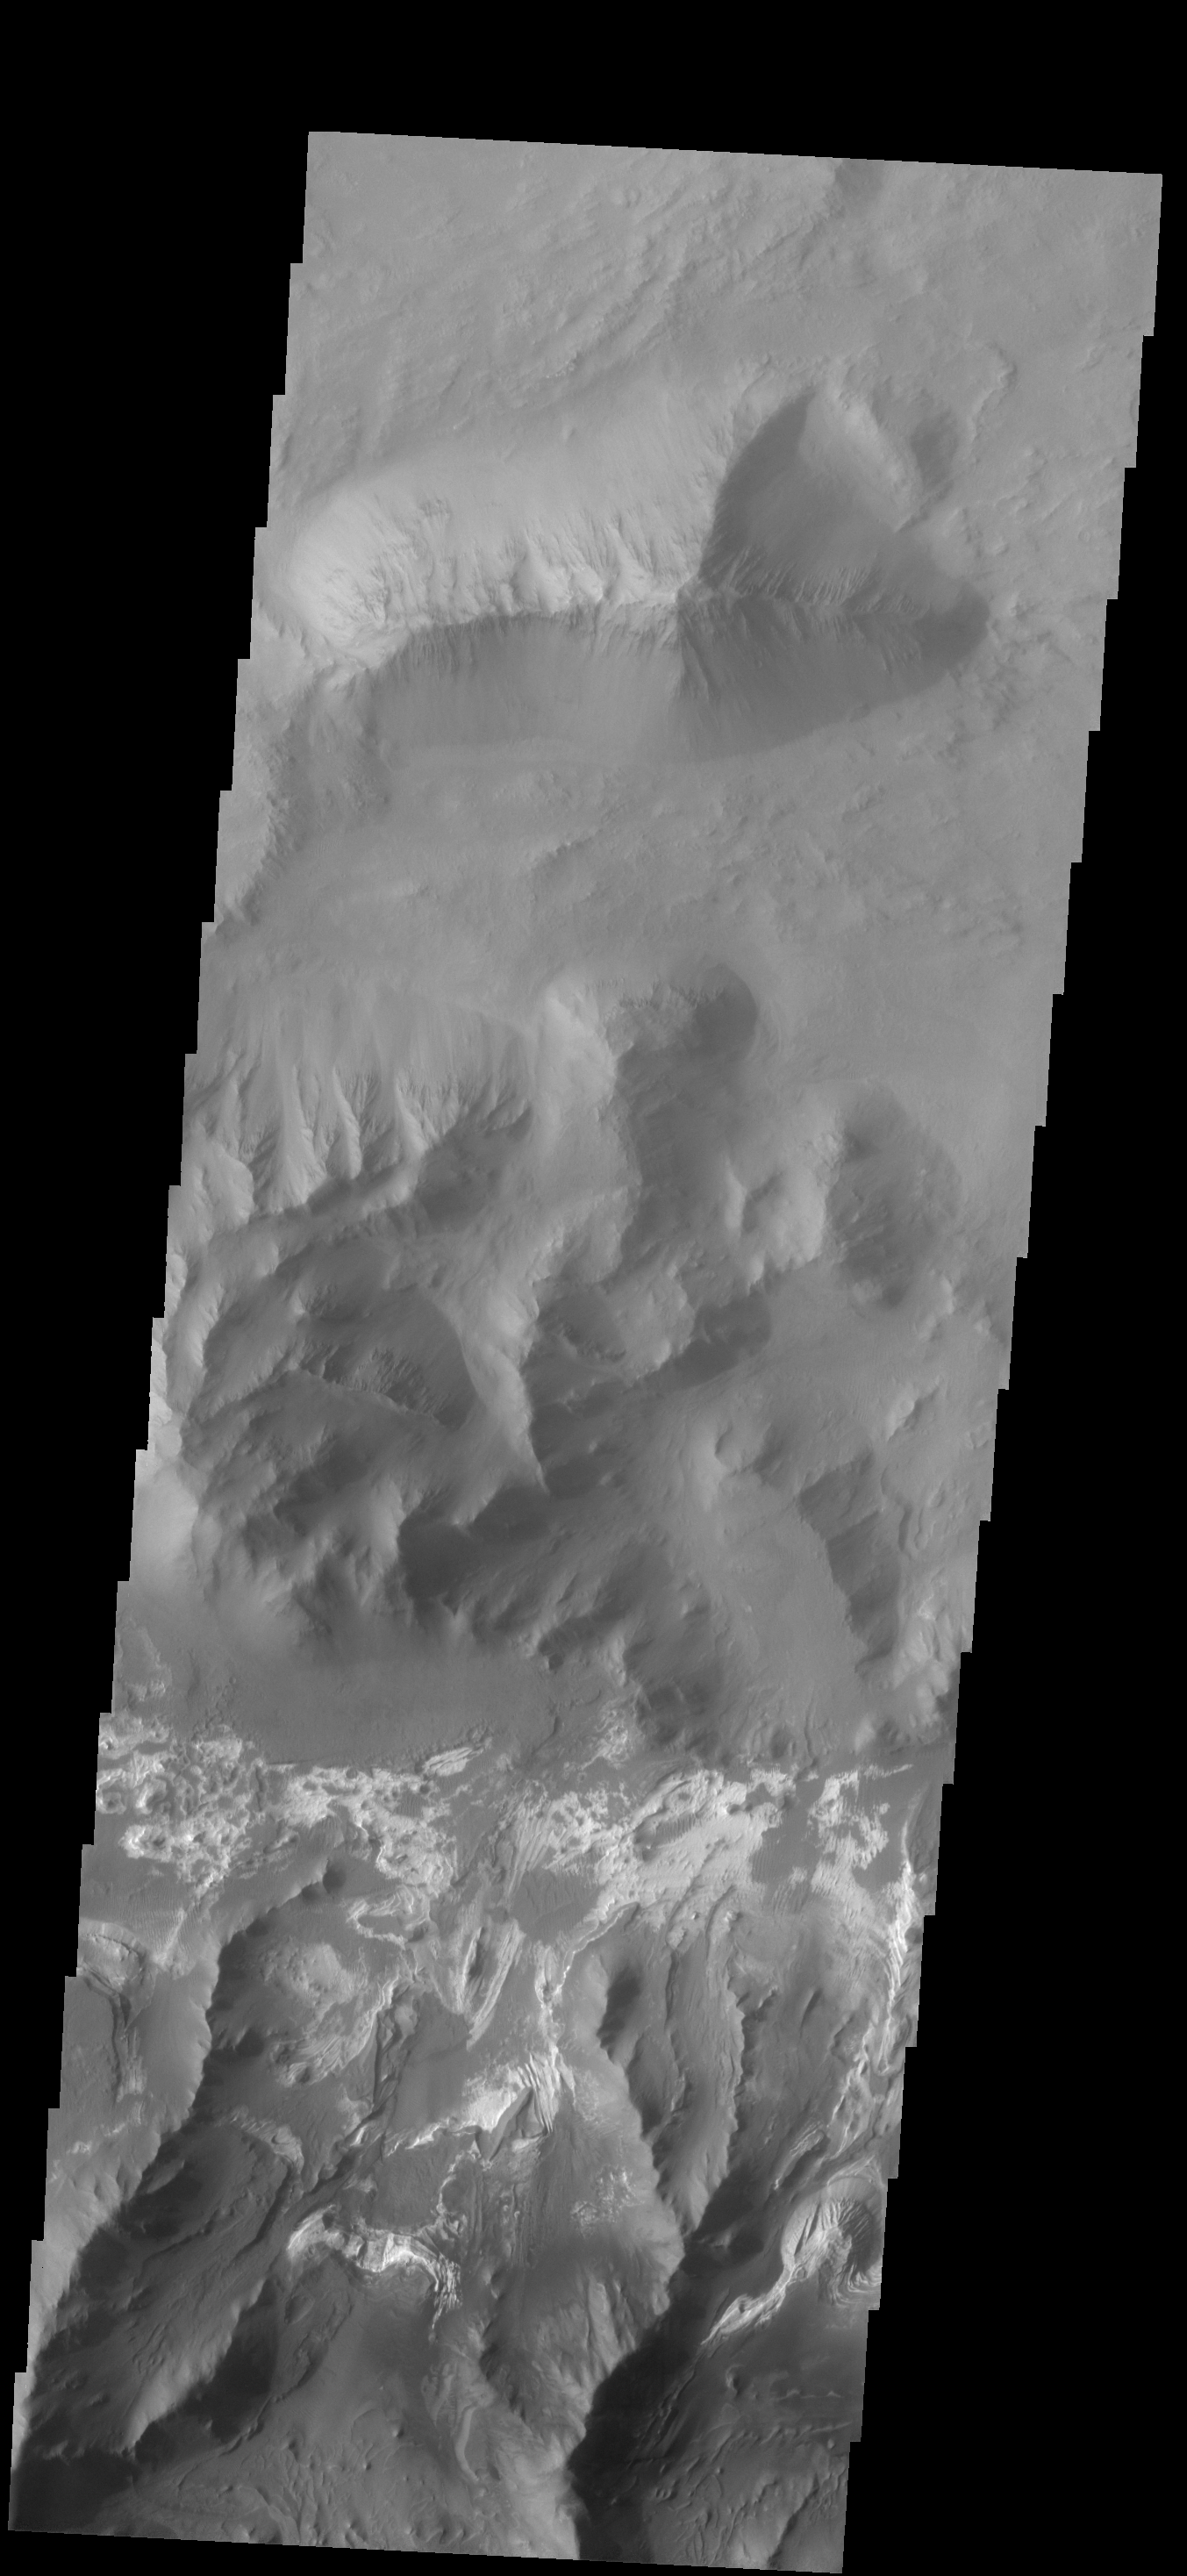

Investigating Mars: Coprates Chasma

Coprates Chasma is one of the numerous canyons that make up Valles Marineris. The chasma stretches for 960 km (600 miles) from Melas Chasma to the west and Capri Chasma to the east. Landslide deposits, layered materials and sand dunes cover a large portion of the chasma floor. This image is located in central Coprates Chasma. The brighter materials at the bottom of the image are layered deposits. It is unknown how deep these canyon deposits were when they formed. The layering is only visible due to erosion, making it difficult to estimate the original thickness. While layered deposits can be found on the floor of Coprates Chasma, they are most commonly found along the lower elevations and at the bottom of the cliff faces in the canyon.

The Odyssey spacecraft has spent over 15 years in orbit around Mars, circling the planet more than 69000 times. It holds the record for longest working spacecraft at Mars. THEMIS, the IR/VIS camera system, has collected data for the entire mission and provides images covering all seasons and lighting conditions. Over the years many features of interest have received repeated imaging, building up a suite of images covering the entire feature. From the deepest chasma to the tallest volcano, individual dunes inside craters and dune fields that encircle the north pole, channels carved by water and lava, and a variety of other feature, THEMIS has imaged them all. For the next several months the image of the day will focus on the Tharsis volcanoes, the various chasmata of Valles Marineris, and the major dunes fields. We hope you enjoy these images!

Credit: NASA/JPL-Caltech/ASU